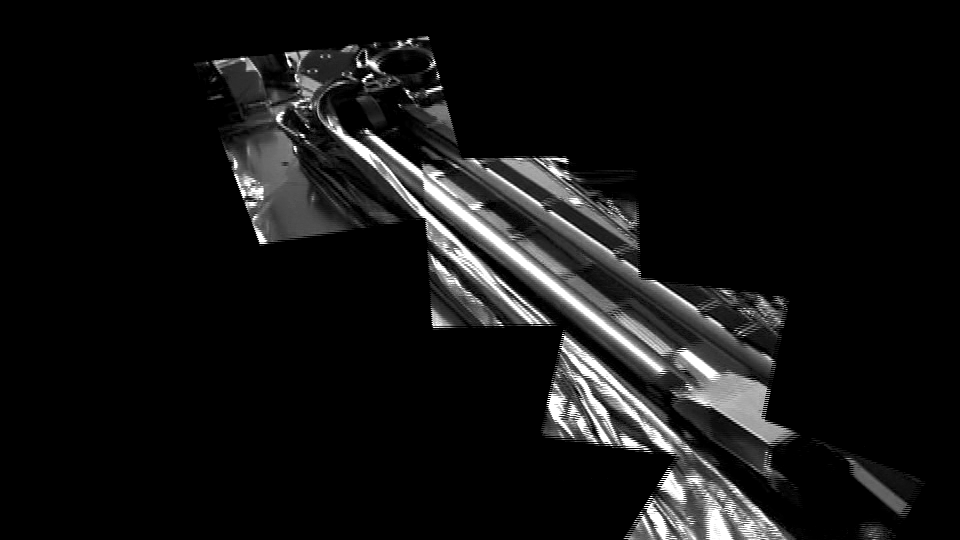

Ready to Unfurl

This movie from NASA’s Phoenix Mars Lander shows the spacecraft’s robotic arm in its stowed configuration, with its biobarrier unpeeled. The arm is still folded up, with its “elbow” shown at upper left and its scoop at bottom right. The biobarrier is the shiny film seen to the left of the arm in this view.

The barrier is an extra precaution to protect Mars from contamination with any bacteria from Earth. While the whole spacecraft was decontaminated through cleaning, filters and heat, the robotic arm was given additional protection because it is the only spacecraft part that will directly touch the ice below the surface of Mars.

Before the arm was heated, it was sealed in the biobarrier, which is made of a trademarked film called Tedlar that holds up to baking like a turkey-basting bag. This ensures that any new bacterial spores that might have come about during the final steps before launch, and during the journey to Mars, will not contact the robotic arm.

After Phoenix landed, springs were used to pop back the barrier, giving it room to deploy. The arm is scheduled to begin to unlatch on the second Martian day of the mission, or Sol 3 (May 28, 2008).

This image was taken on Sol 1 (May 26, 2008) by the spacecraft’s Surface Stereo Imager.

The Phoenix Mission is led by the University of Arizona, Tucson, on behalf of NASA. Project management of the mission is by NASA’s Jet Propulsion Laboratory, Pasadena, Calif. Spacecraft development is by Lockheed Martin Space Systems, Denver.

Photojournal Note: As planned, the Phoenix lander, which landed May 25, 2008 23:53 UTC, ended communications in November 2008, about six months after landing, when its solar panels ceased operating in the dark Martian winter.

Credit: NASA/JPL-Caltech/University of Arizona